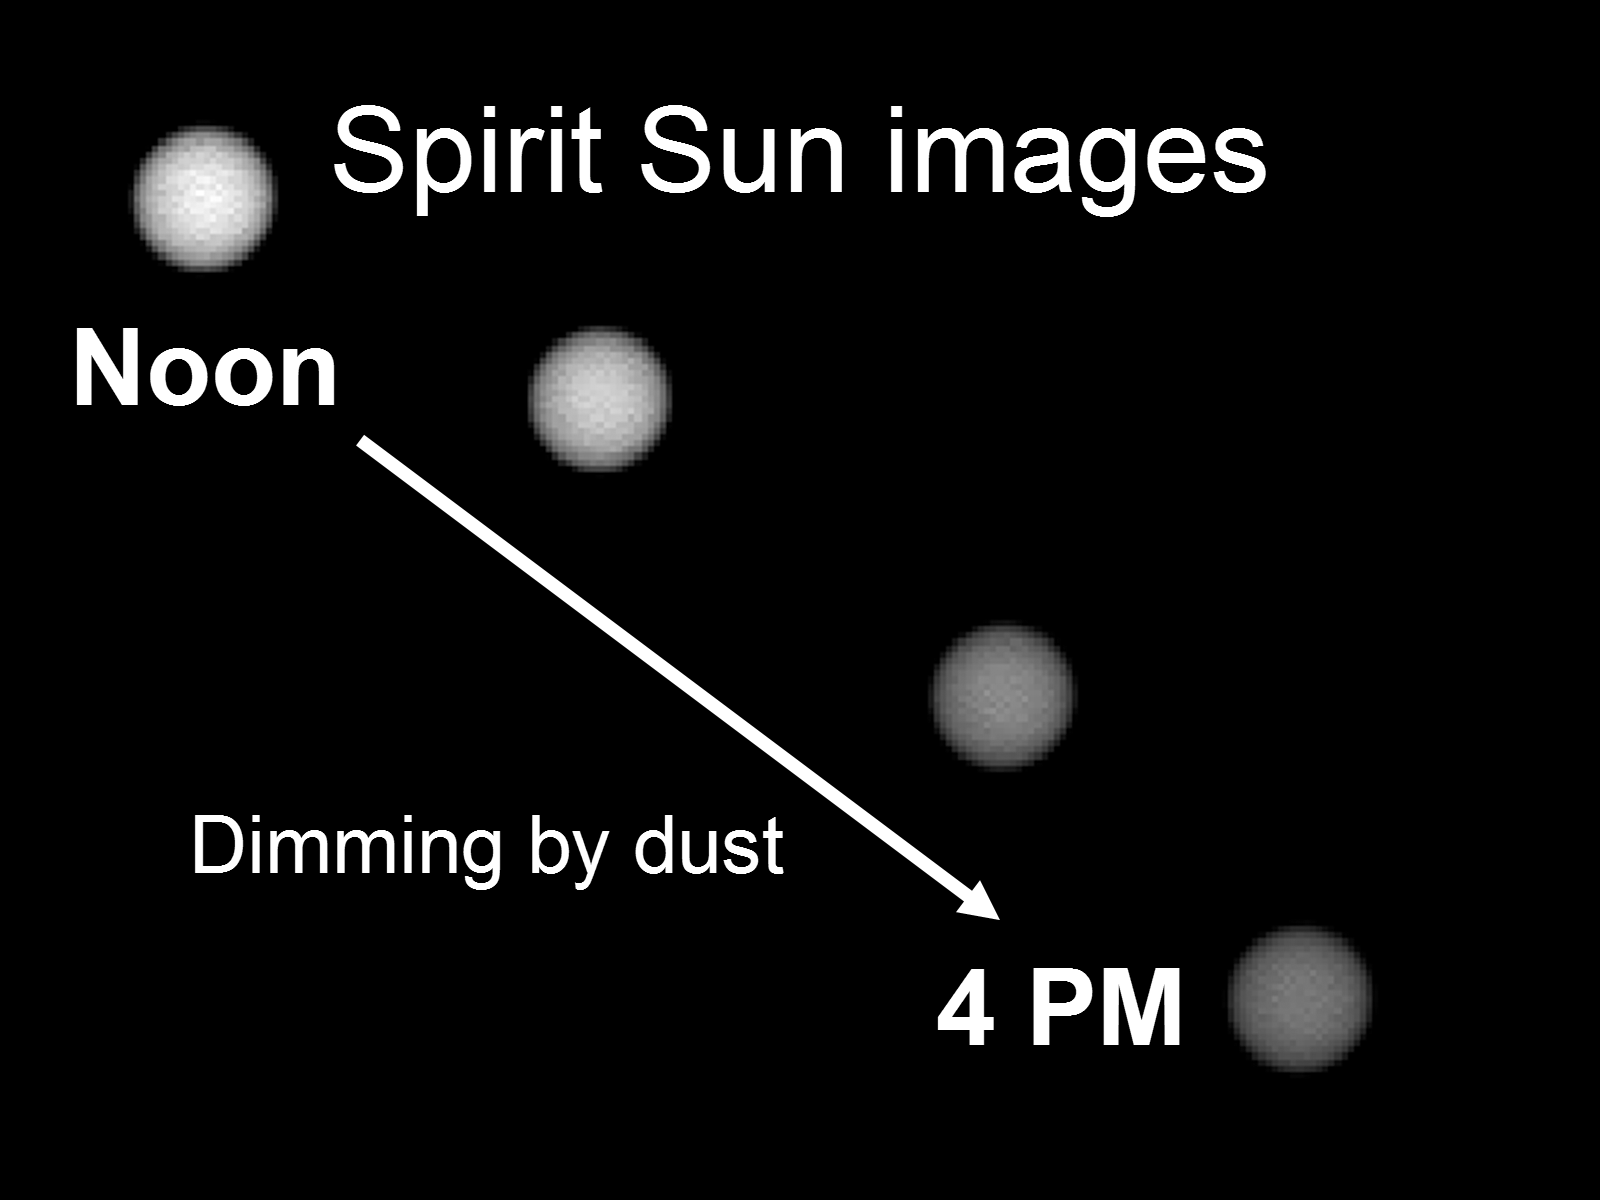

Martian Sunsets More Than Just Pretty

This image shows the Sun as it appears on Mars throughout the day. Scientists monitor the dimming of the setting Sun to assess how much dust is in the martian atmosphere. The pictures were taken by the Mars Exploration Rover Spirit’s panoramic camera.

Credit: NASA/JPL/Cornell